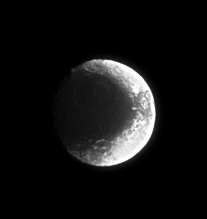

Duotone Moon

The many impact scars borne by Iapetus are made far more conspicuous in the region of transition from its dark hemisphere to its bright one. In this terrain, the dark material that coats Cassini Regio accentuates slopes and crater floors, creating a land of stark contrasts.

North on Iapetus (1,468 kilometers, or 912 miles across) is up.

The image was taken in visible light with the Cassini spacecraft narrow-angle camera on Sept. 6, 2006 at a distance of approximately 2.2 million kilometers (1.4 million miles) from Iapetus and at a Sun-Iapetus-spacecraft, or phase, angle of 26 degrees. Image scale is 13 kilometers (8 miles) per pixel.

The Cassini-Huygens mission is a cooperative project of NASA, the European Space Agency and the Italian Space Agency. The Jet Propulsion Laboratory, a division of the California Institute of Technology in Pasadena, manages the mission for NASA’s Science Mission Directorate, Washington, D.C. The Cassini orbiter and its two onboard cameras were designed, developed and assembled at JPL. The imaging operations center is based at the Space Science Institute in Boulder, Colo.

Credit: NASA/JPL/Space Science Institute